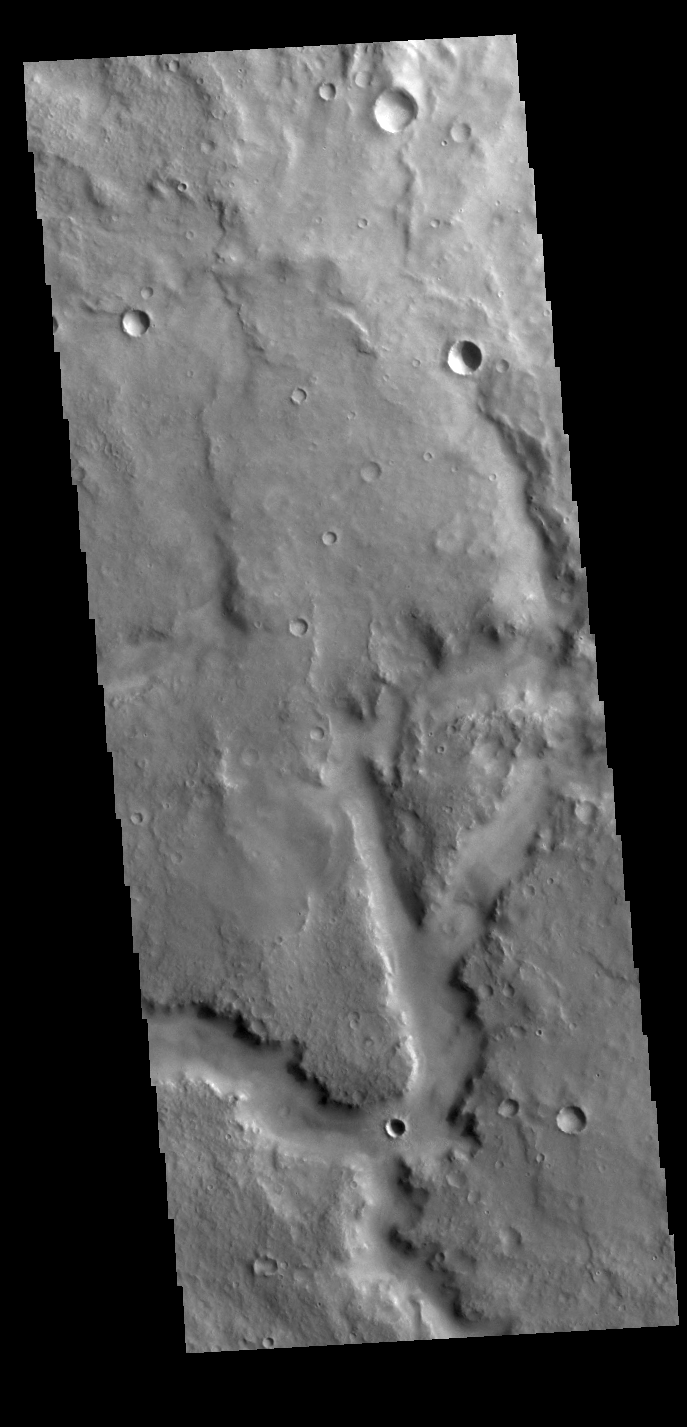

Arabia Terra Channel

Today’s VIS image shows a portion of an unnamed channel in Arabia Terra.

Credit: NASA/JPL-Caltech/ASU